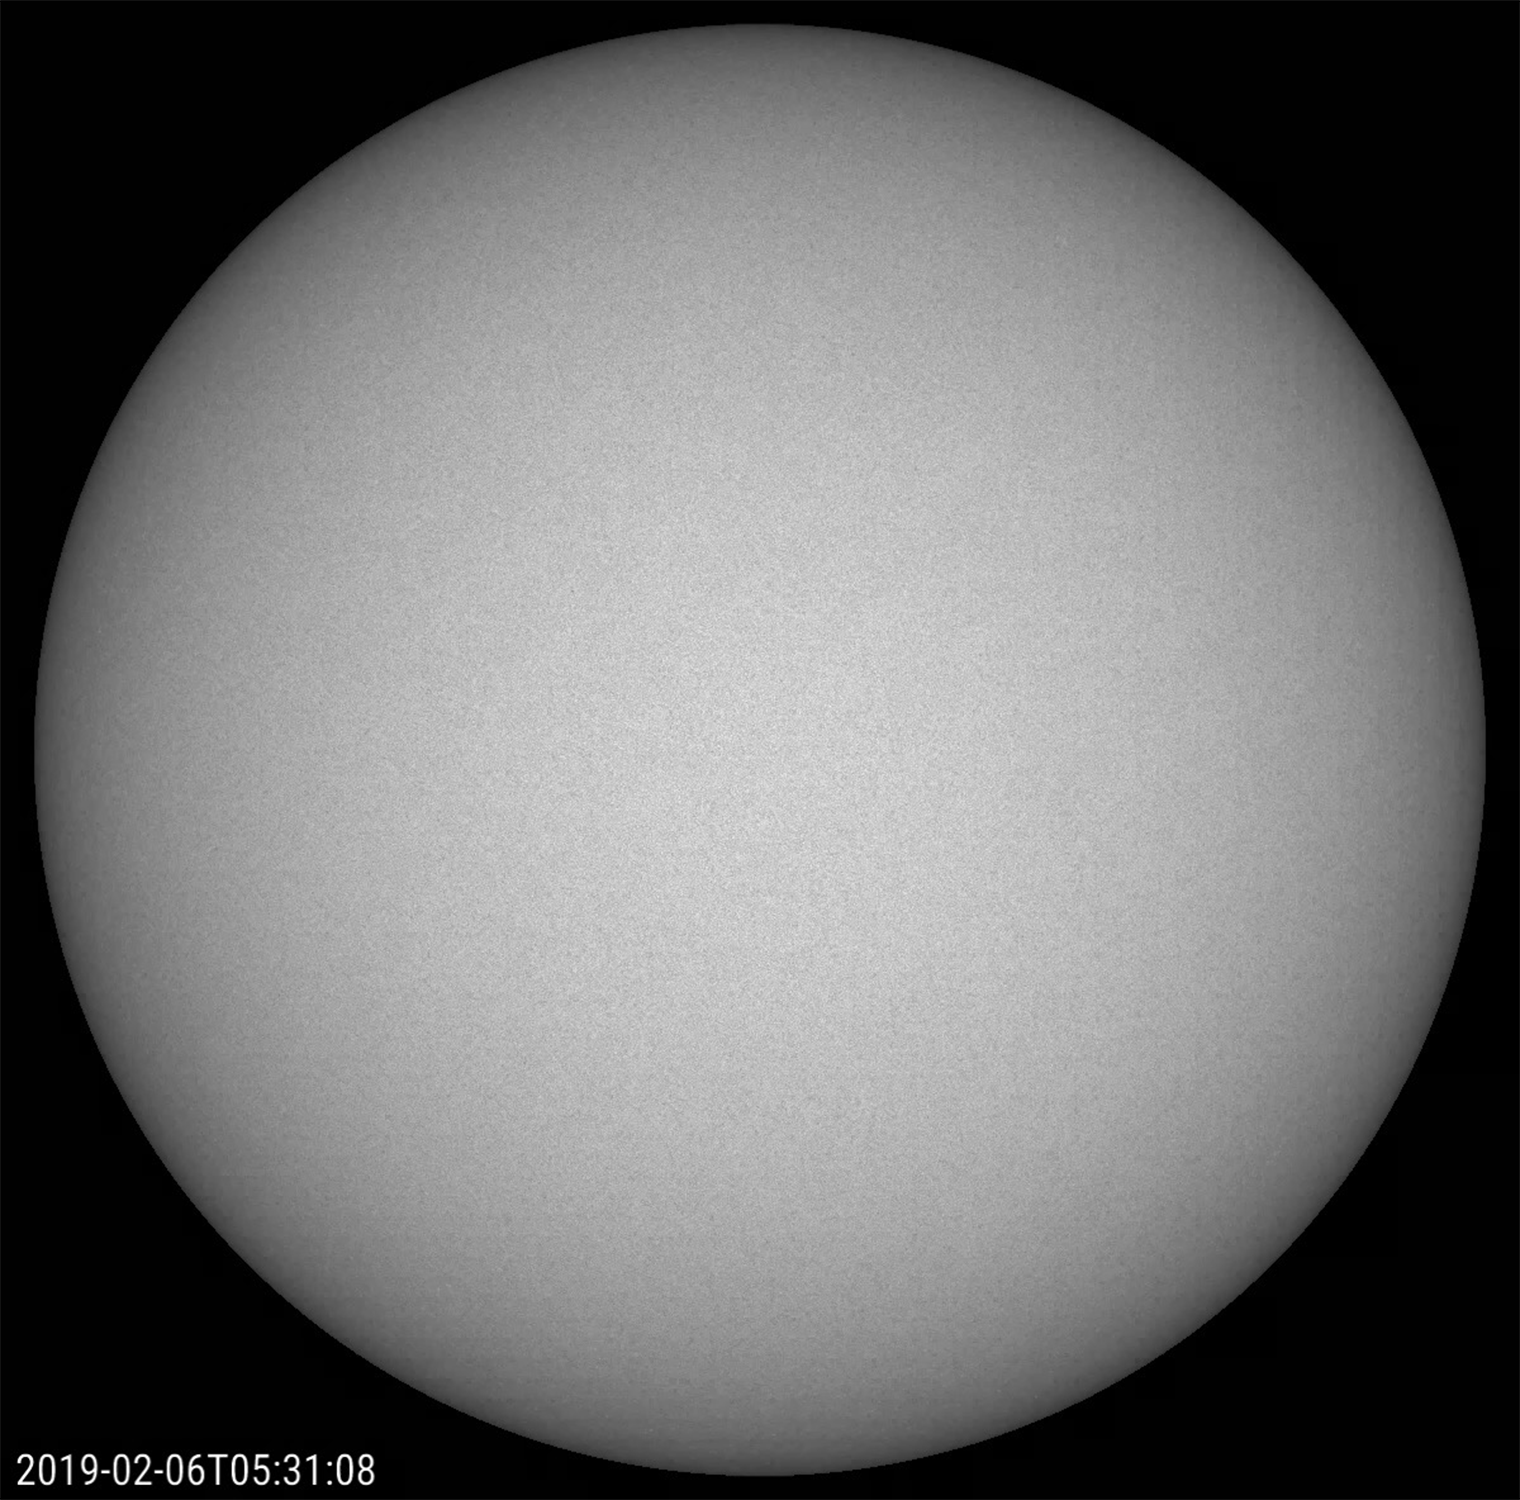

Spotless February

For the first time in a long time the Sun has gone an entire month without any sunspots (Feb. 1-18, 2019). To put this in context, for five years (2011-2015) surrounding the latest solar maximum in March 2014 – the period when the Sun’s magnetic activity is the most intense – there were only three days without any sunspots[MH1]. What a difference! The change in the level of activity during the Sun’s average 11-year solar cycle is quite dramatic. We are probably not quite at the minimum level of activity yet, but are certainly getting close. The images were taken in filtered white (visible) light.

Movies
PIA21218_SpotlessMonth_big.mp4
PIA21218_SpotlessMonth_sm.mp4

SDO is managed by NASA’s Goddard Space Flight Center, Greenbelt, Maryland, for NASA’s Science Mission Directorate, Washington. Its Atmosphere Imaging Assembly was built by the Lockheed Martin Solar Astrophysics Laboratory (LMSAL), Palo Alto, California.

Credit: NASA/GSFC/Solar Dynamics Observatory